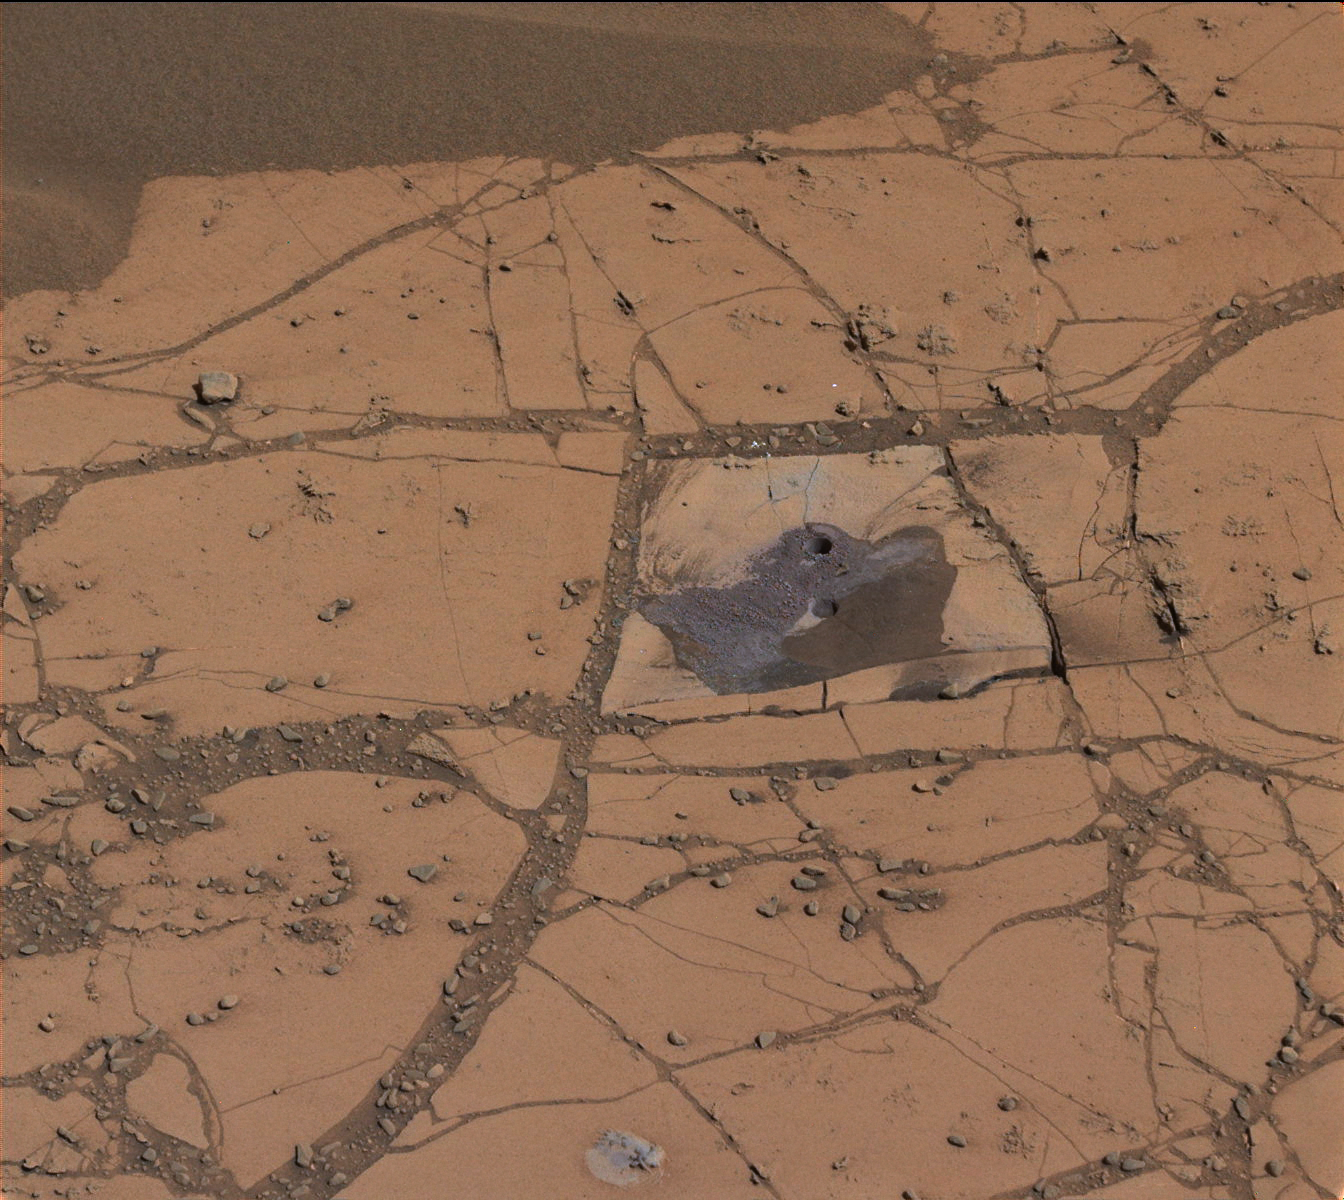

‘Confidence Hills’ — The First Mount Sharp Drilling Site

Annotated Version

This image shows the first holes drilled by NASA’s Mars rover Curiosity at Mount Sharp. The loose material near the drill holes is drill tailings and an accumulation of dust that slid down the rock during drilling.

The site is on a patch of flat rock called “Confidence Hills” in the “Pahrump Hills” area of Mars’ Gale Crater. This is Curiosity’s first drill site since reaching the base of Mount Sharp in September 2014.

An annotated version of the image, indicating scale in the scene, is provided above.

For other images related to this drill site, see PIA19037 and PIA19038.

The view combines several exposures taken by the Mastcam’s left-eye camera during the 759th Martian day, or sol, of the rover’s work on Mars (Sept. 24, 2014). The component images have been calibrated, linearly scaled and brightened, which results in colors that resemble those that would be seen under daytime lighting conditions on Earth.

NASA’s Jet Propulsion Laboratory, a division of the California Institute of Technology, Pasadena, manages the Mars Science Laboratory Project for NASA’s Science Mission Directorate, Washington. JPL designed and built the project’s Curiosity rover. Malin Space Science Systems, San Diego, built and operates the rover’s Mastcam.

Credit: NASA/JPL-Caltech/MSSS